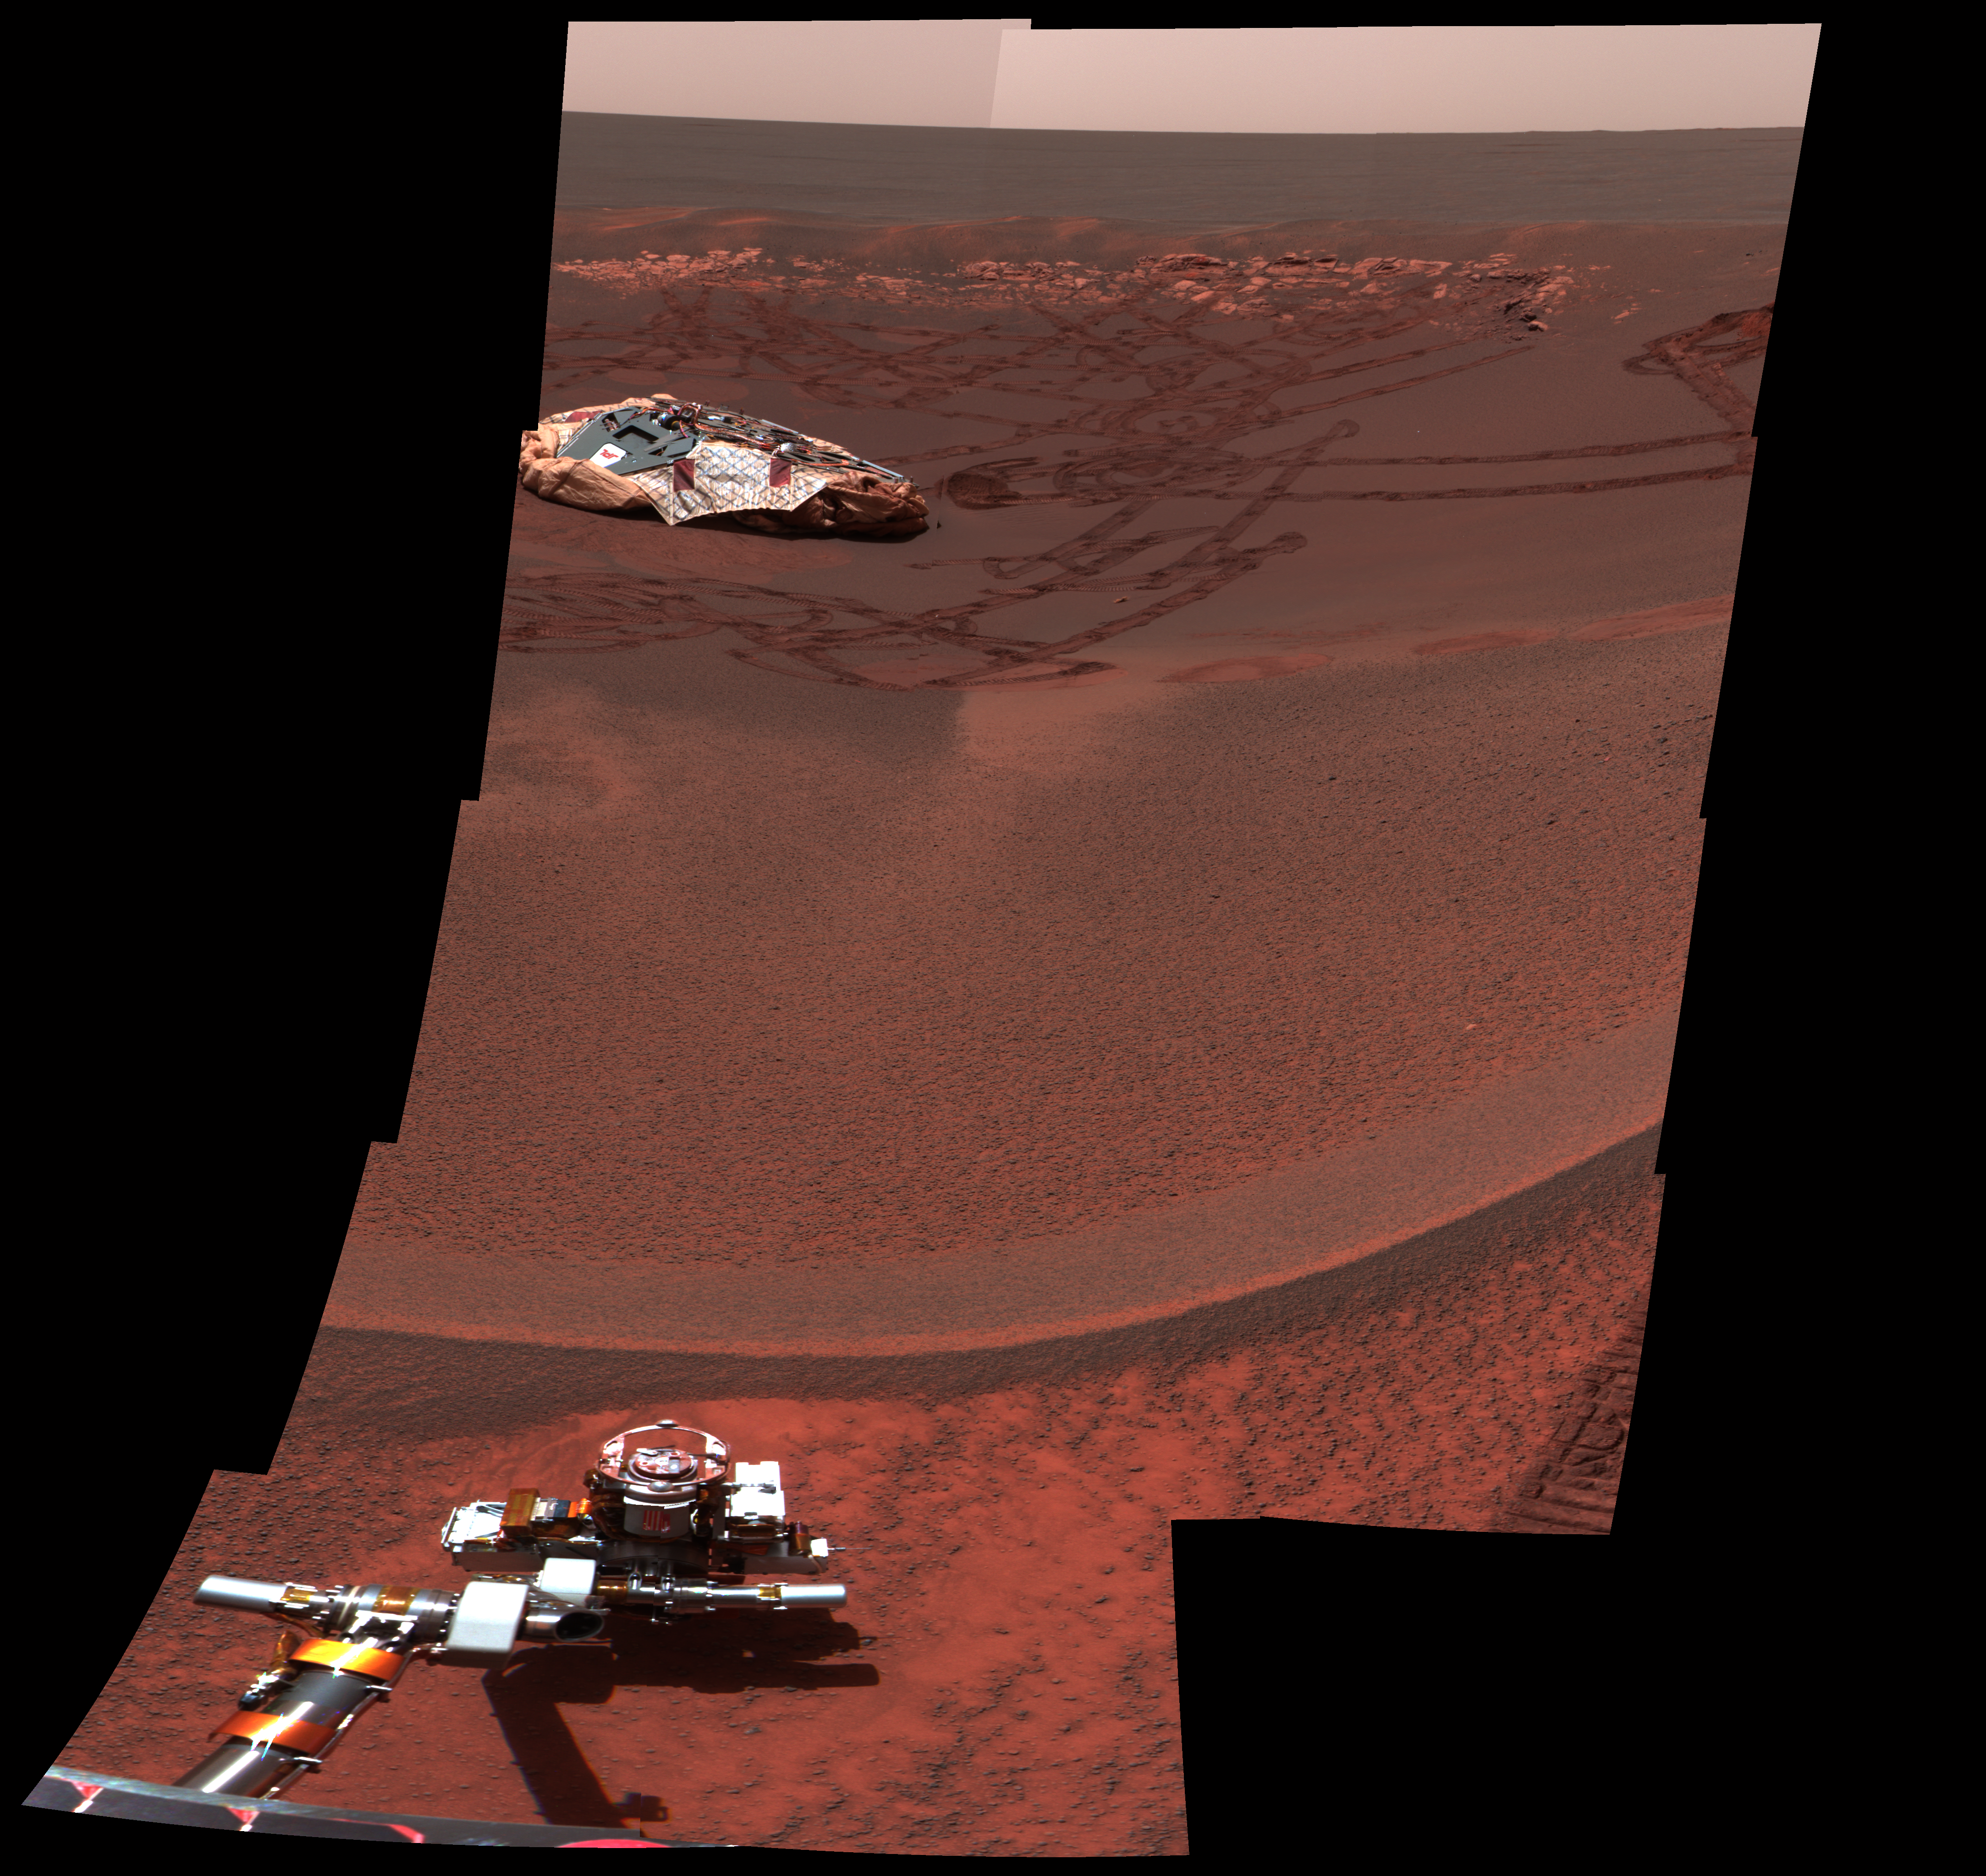

Lion King Surveys Homeland

This image from the Mars Exploration Rover Opportunity’s panoramic camera shows one octant of a larger panoramic image which has not yet been fully processed. The full panorama, dubbed “Lion King” was obtained on sols 58 and 60 of the mission as the rover was perched at the lip of Eagle Crater, majestically looking down into its former home. It is the largest panorama yet obtained by either rover. The octant, which faces directly into the crater, shows features as small as a few millimeters across in the field near the rover arm, to features a few meters across or larger on the horizon.

The full panoramic image was taken in eight segments using six filters per segment, for a total of 558 images and more than 75 megabytes of data. This enhanced color composite was assembled from the infrared (750 nanometer), green (530 nanometer), and violet (430 nanometer) filters. Additional lower elevation tiers were added relative to other panoramas to ensure that the entire crater was covered in the mosaic.

Credit: NASA/JPL/Cornell